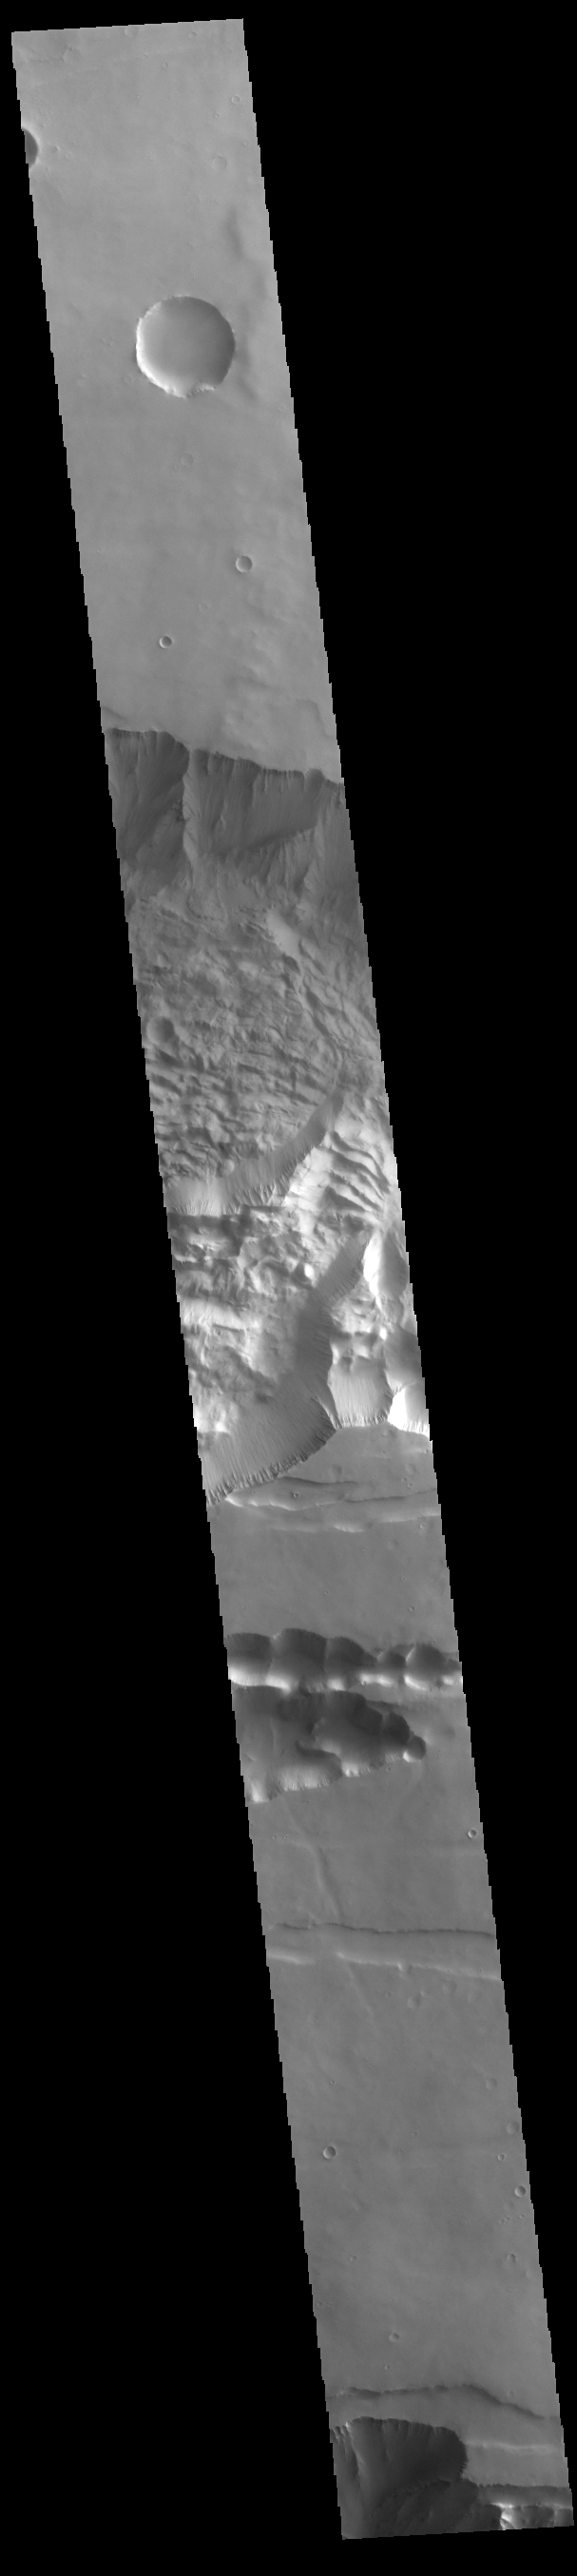

Tithonium Chasma

Today’s VIS image shows the central part of Tithonium Chasma. Tithonium Chasma is at the western end of Valles Marineris. Valles Marineris is over 4000 kilometers long, almost as wide as the United States. Tithonium Chasma is almost 810 kilometers long (499 miles), 50 kilometers wide and over 6 kilometers deep. In comparison, the Grand Canyon in Arizona is about 175 kilometers long, 30 kilometers wide, and only 2 kilometers deep. The canyons of Valles Marineris were formed by extensive fracturing and pulling apart of the crust during the uplift of the vast Tharsis plateau.

Credit: NASA/JPL-Caltech/ASU